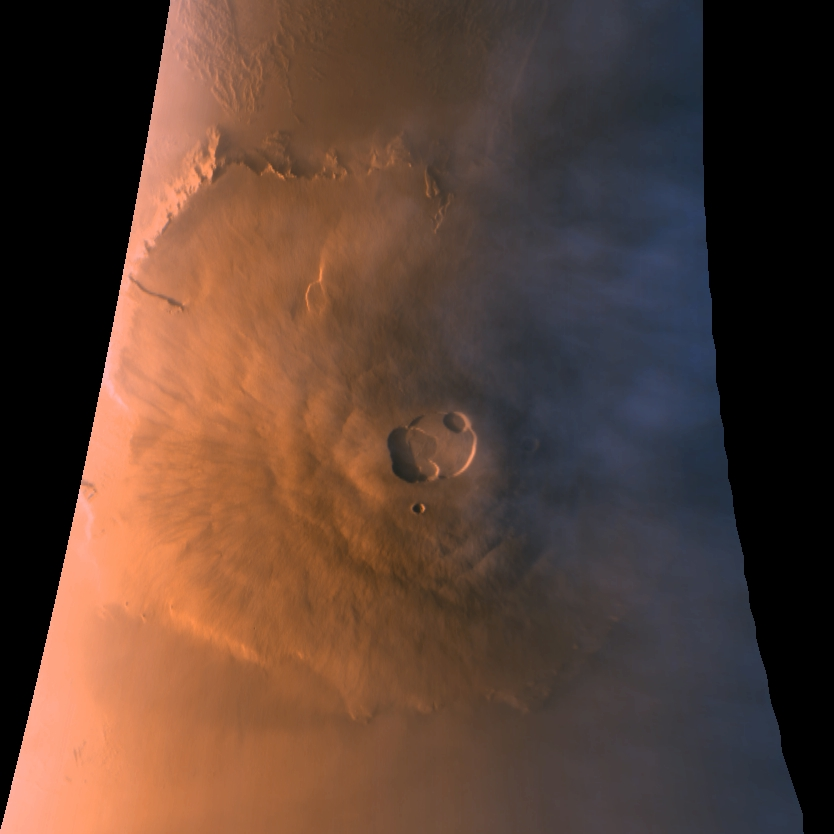

Olympus Mons in Color

Sections of MOC images P024_01 and P024_02, shown here in color composite form, were acquired with the low resolution red and blue wide angle cameras over a 5 minute period starting when Mars Global Surveyor was at its closest point to the planet at the beginning of its 24th orbit (around 4:00 AM PDT on October 20, 1997). To make this image, a third component (green) was synthesized from the red and blue images. During the imaging period, the camera was pointed straight down towards the martian surface, 176 km (109 miles) below the spacecraft. During the time it took to acquire the image, the spacecraft rose to an altitude of 310 km (193 miles). Owing to data camera scanning rate and data volume constraints, the image was acquired at a resolution of roughly 1 km (0.609 mile) per pixel. The image shown here covers an area from 12° to 26° N latitude and 126° N to 138° W longitude. The image is oriented with north to the top.

As has been noted in other MOC releases, Olympus Mons is the largest of the major Tharsis volcanoes, rising 25 km (15.5 miles) and stretching over nearly 550 km (340 miles) east-west. The summit caldera, a composite of as many as seven roughly circular collapse depressions, is 66 by 83 km (41 by 52 miles) across. Also seen in this image are water-ice clouds that accumulate around and above the volcano during the late afternoon (at the time the image was acquired, the summit was at 5:30 PM local solar time). To understand the value of orbital observations, compare this image with the two taken during approach (PIA00929 and PIA00936), that are representative of the best resolution from Earth.

Through Monday, October 28, the MOC had acquired a total of 132 images, most of which were at low sun elevation angles. Of these images, 74 were taken with the high resolution narrow angle camera and 58 with the low resolution wide angle cameras. Twenty-eight narrow angle and 24 wide angle images were taken after the suspension of aerobraking. These images, including the one shown above, are among the best returned so far.

Launched on November 7, 1996, Mars Global Surveyor entered Mars orbit on Thursday, September 11, 1997. The original mission plan called for using friction with the planet’s atmosphere to reduce the orbital energy, leading to a two-year mapping mission from close, circular orbit (beginning in March 1998). Owing to difficulties with one of the two solar panels, aerobraking was suspended in mid-October and is scheduled to resume in mid-November. Many of the original objectives of the mission, and in particular those of the camera, are likely to be accomplished as the mission progresses.

Malin Space Science Systems and the California Institute of Technology built the MOC using spare hardware from the Mars Observer mission. MSSS operates the camera from its facilities in San Diego, CA. The Jet Propulsion Laboratory’s Mars Surveyor Operations Project operates the Mars Global Surveyor spacecraft with its industrial partner, Lockheed Martin Astronautics, from facilities in Pasadena, CA and Denver, CO.

Credit: NASA/JPL/Malin Space Science Systems